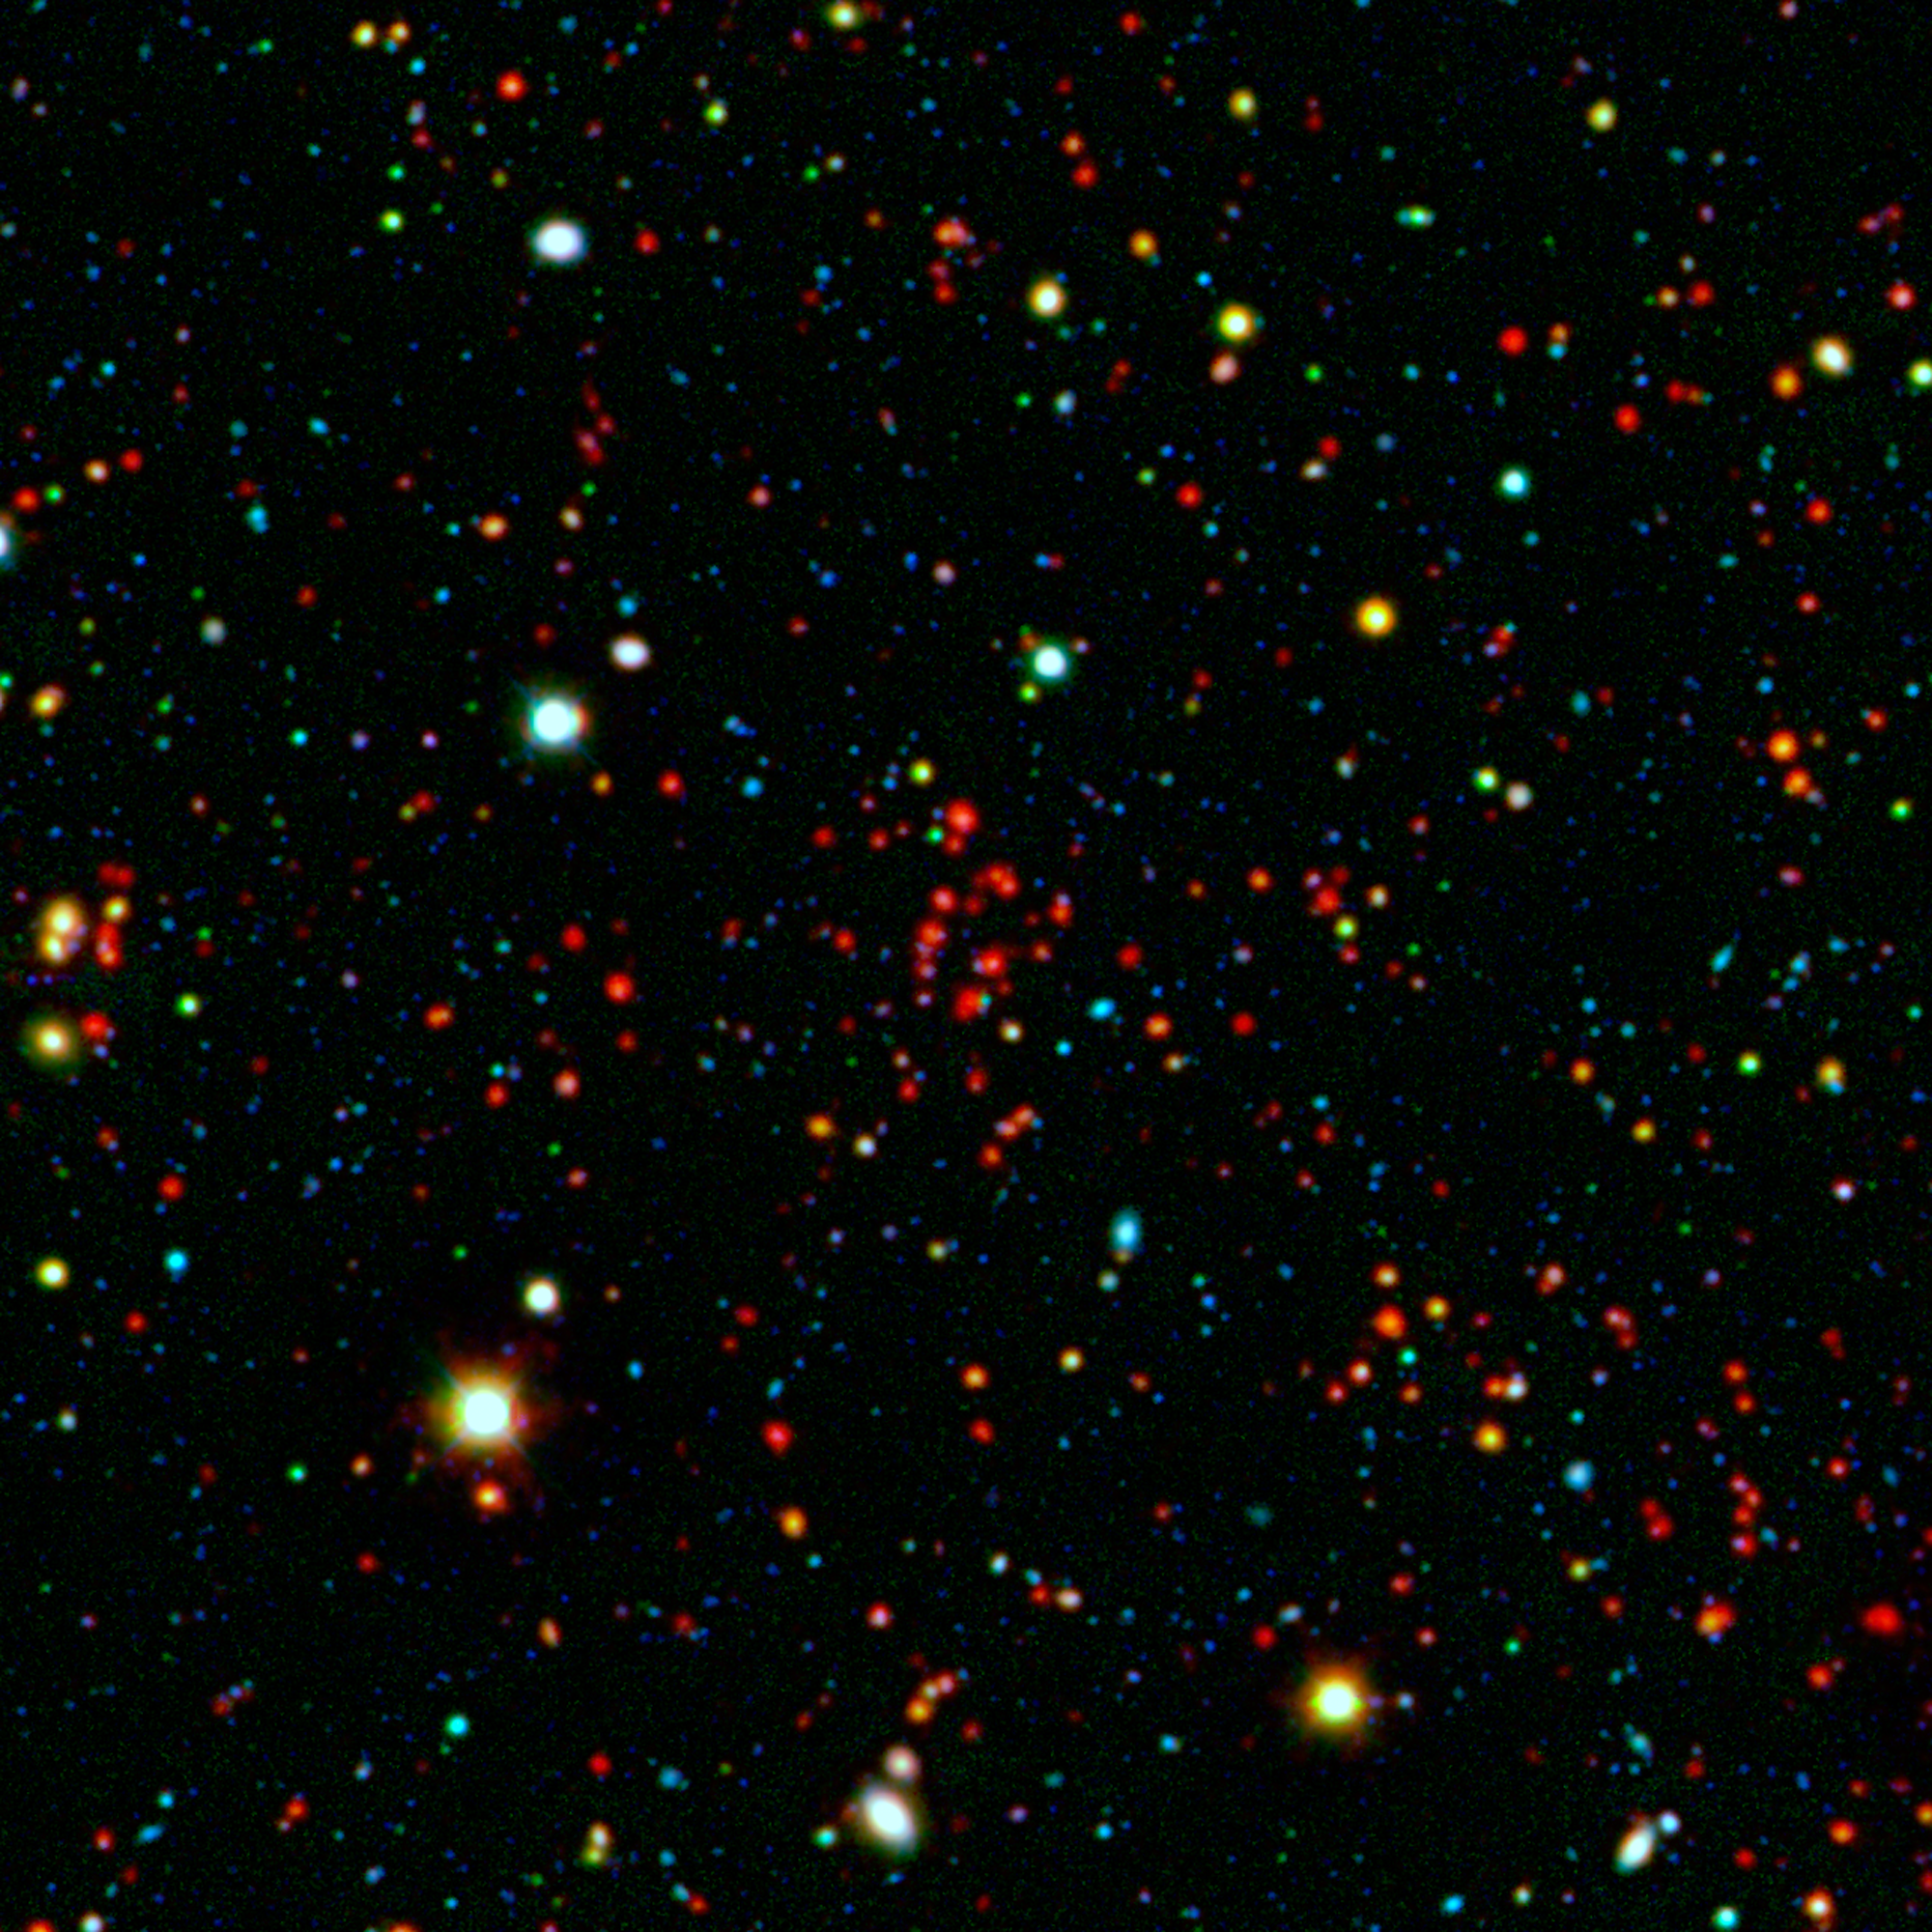

Galactic Metropolis

The collection of red dots seen near the center of this image show one of several very distant galaxy clusters discovered by combining ground-based optical data from the National Optical Astronomy Observatory's Kitt Peak National Observatory with infrared data from NASA's Spitzer Space Telescope. This galaxy cluster, named ISCS J1434.7+3519, is located about 9 billion light-years from Earth.

The large white and yellow dots in this picture are stars in our galaxy, while the rest of the smaller dots are distant galaxies. The cluster, comprised of red dots near the center, includes more than 100 massive galaxies.

Spitzer was able to capture prodigious levels of star formation occurring in the galaxies that live in this cluster. Some of them are forming stars hundreds of times faster than our own Milky Way galaxy.

Infrared light in this image has been colored red; and visible light, blue and green.

Credit: NASA/JPL-Caltech/M. Brodwin (UMKC)